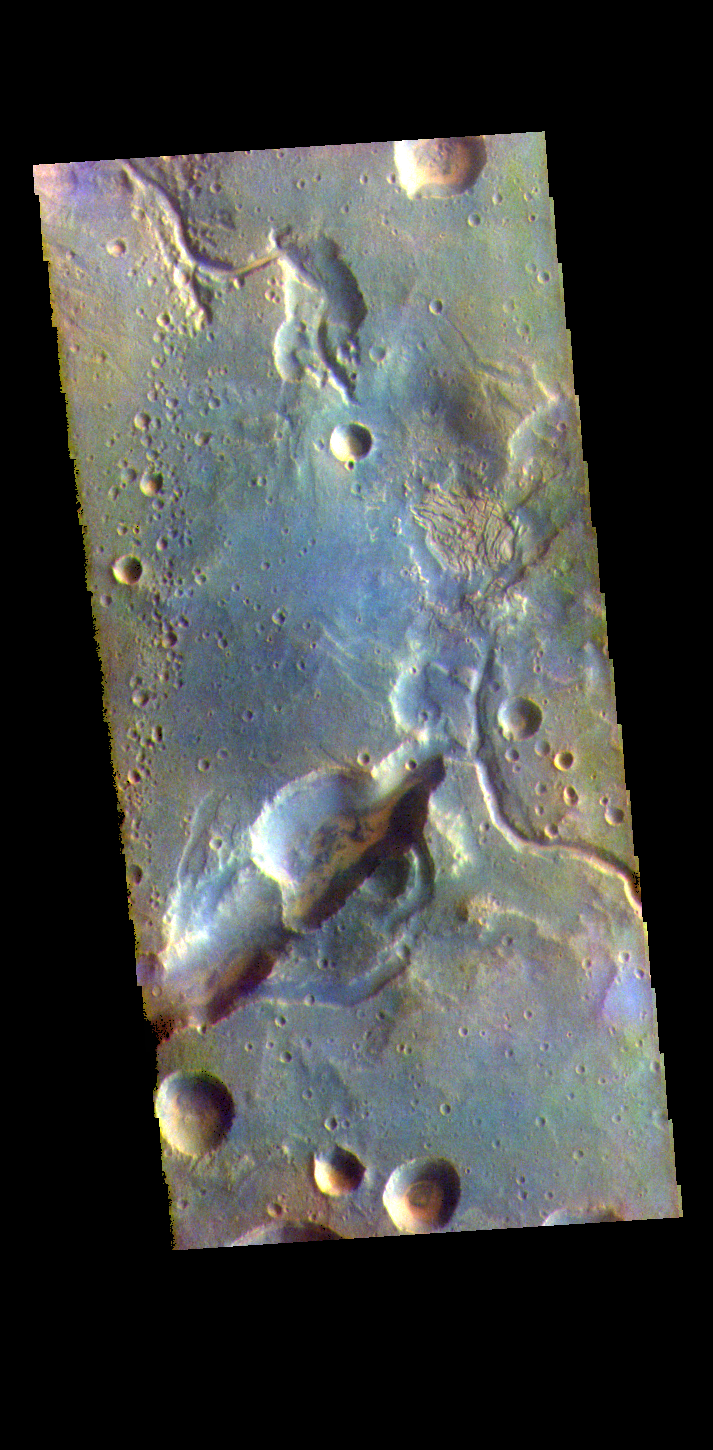

Arabia Terra Channels – False Color

The THEMIS VIS camera contains 5 filters. The data from different filters can be combined in multiple ways to create a false color image. These false color images may reveal subtle variations of the surface not easily identified in a single band image. Today’s false color image shows the northern margin of Arabia Terra. Numerous unnamed channels dissect this region of Arabia Terra, flowing downward into Acidalia Planitia.

Credit: NASA/JPL-Caltech/ASU